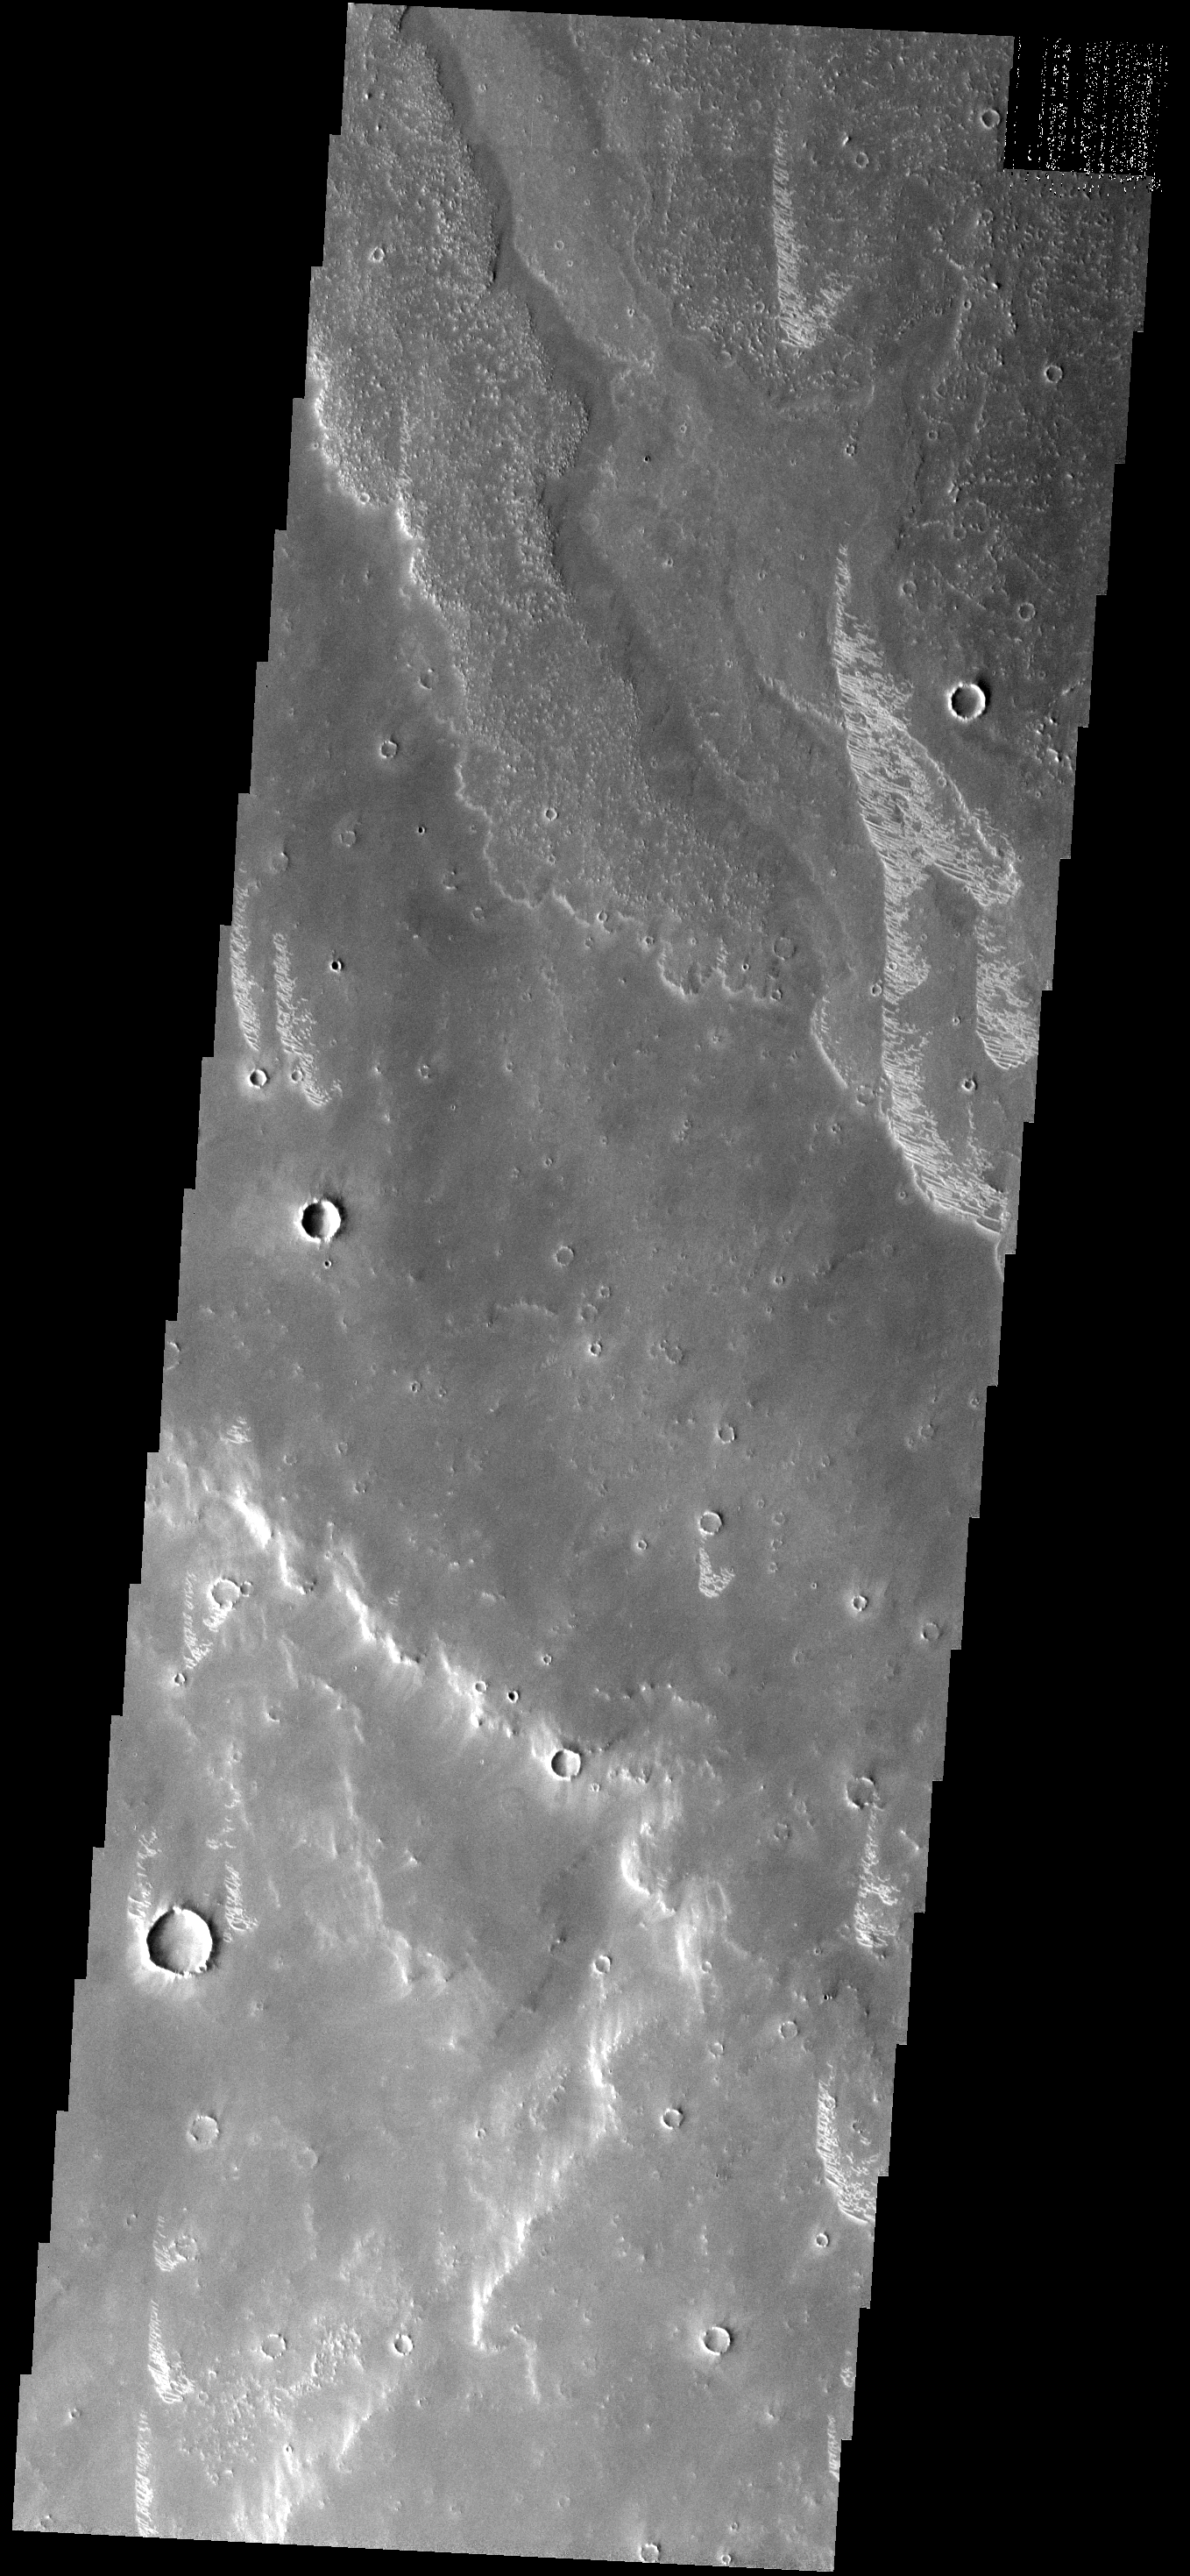

Bright Dunes

These small, bright, linear dunes are located on lava flows from Arsia Mons.

Image information: VIS instrument. Latitude -17.8N, Longitude 247.1E. 17 meter/pixel resolution.

Please see the THEMIS Data Citation Note for details on crediting THEMIS images.

Note: this THEMIS visual image has not been radiometrically nor geometrically calibrated for this preliminary release. An empirical correction has been performed to remove instrumental effects. A linear shift has been applied in the cross-track and down-track direction to approximate spacecraft and planetary motion. Fully calibrated and geometrically projected images will be released through the Planetary Data System in accordance with Project policies at a later time.

NASA’s Jet Propulsion Laboratory manages the 2001 Mars Odyssey mission for NASA’s Office of Space Science, Washington, D.C. The Thermal Emission Imaging System (THEMIS) was developed by Arizona State University, Tempe, in collaboration with Raytheon Santa Barbara Remote Sensing. The THEMIS investigation is led by Dr. Philip Christensen at Arizona State University. Lockheed Martin Astronautics, Denver, is the prime contractor for the Odyssey project, and developed and built the orbiter. Mission operations are conducted jointly from Lockheed Martin and from JPL, a division of the California Institute of Technology in Pasadena.

Credit: NASA/JPL/ASU